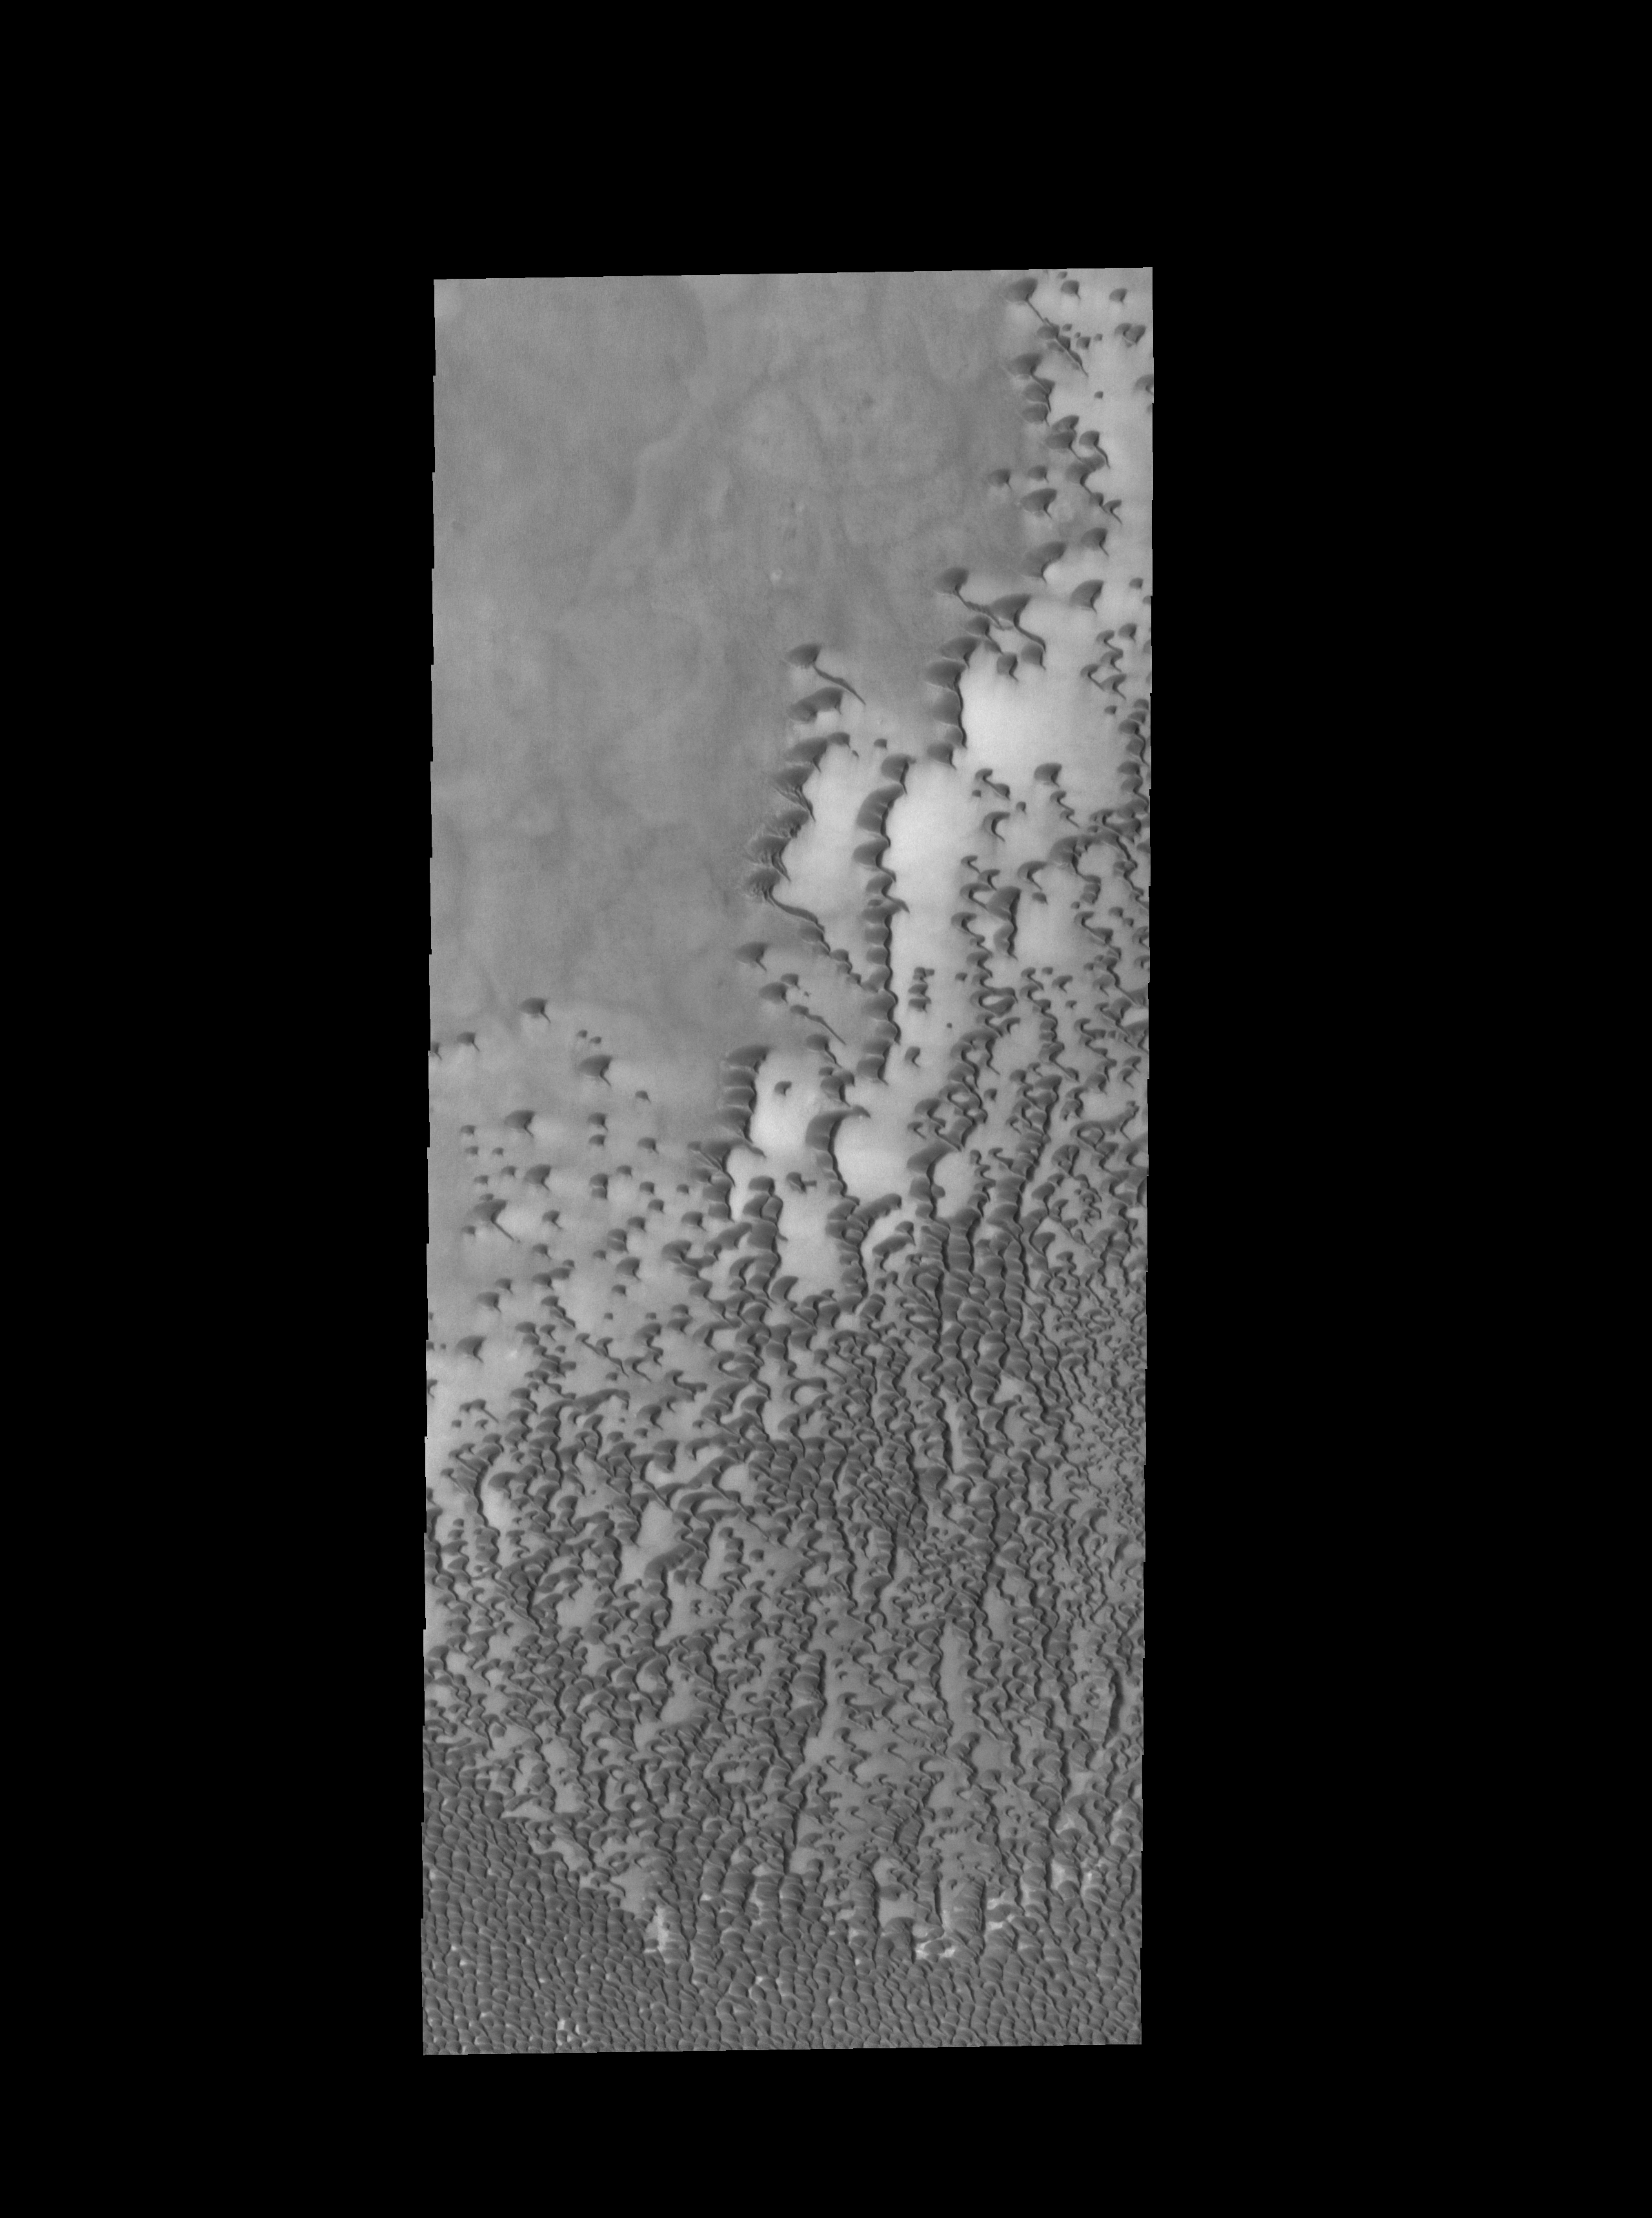

Siton Undae

Today’s VIS image shows part of Siton Undae, one of the dune fields near the north polar cap.

Credit: NASA/JPL-Caltech/ASU